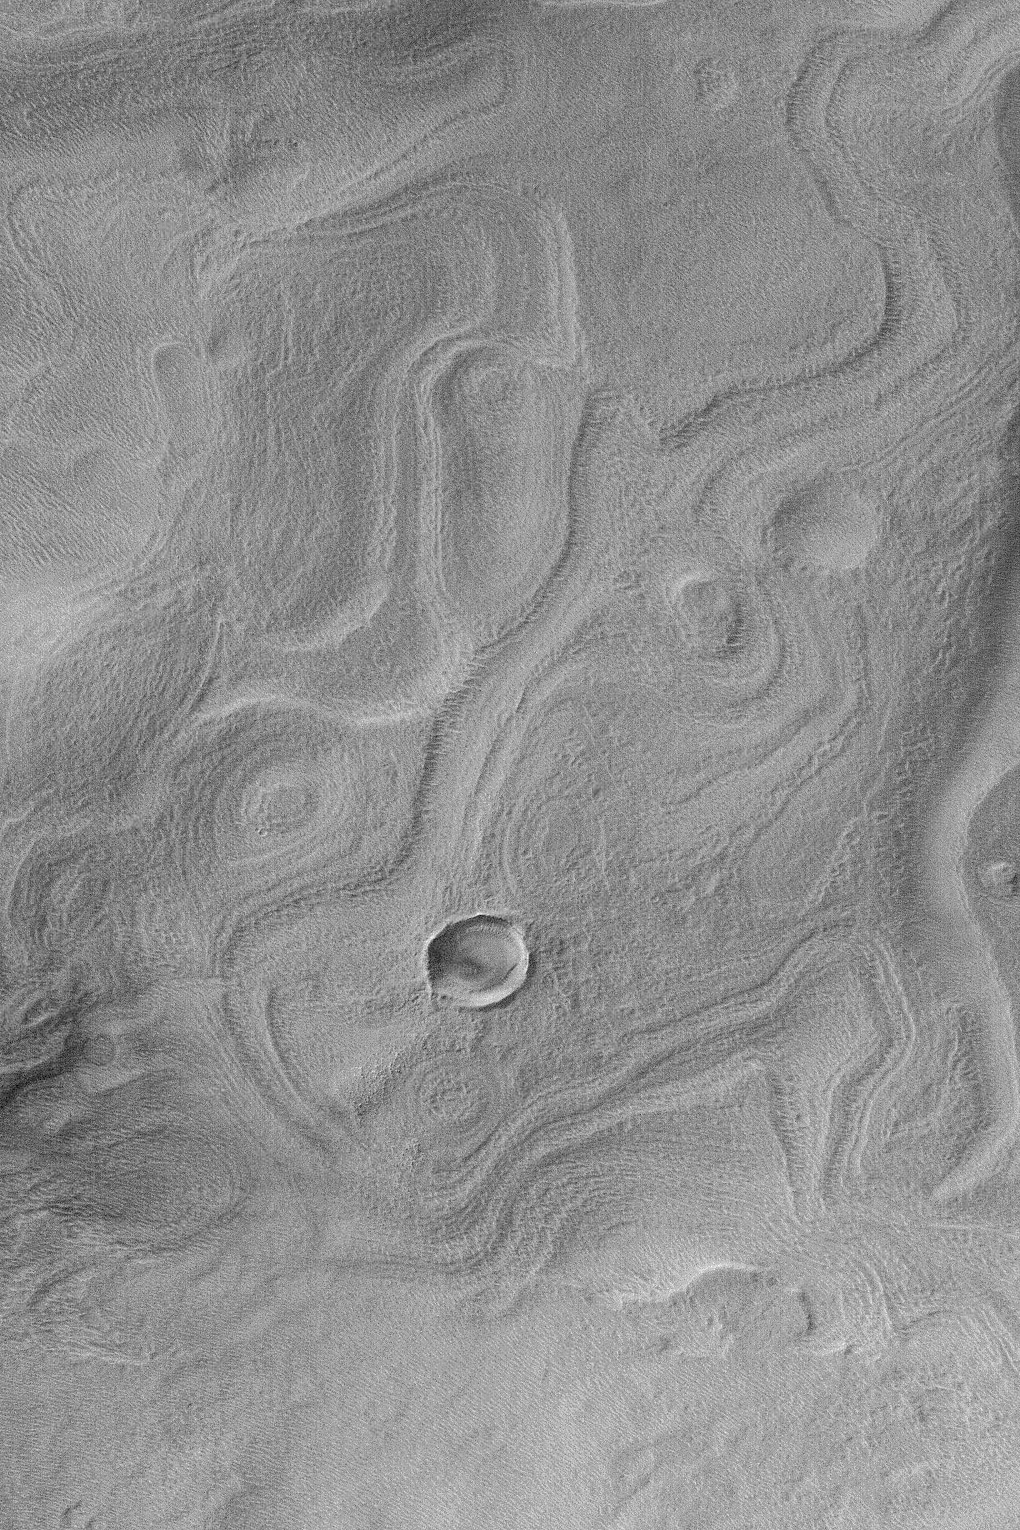

Banded Terrain in East Hellas

MGS MOC Release No. MOC2-460, 22 August 2003

This Mars Global Surveyor (MGS) Mars Orbiter Camera (MOC) narrow angle camera image shows banded terrain in easternmost Hellas Planitia, between the distal ends of Dao and Harmakhis valleys. These bands probably indicate the location of eroded, layered bedrock that has been covered by a mantling deposit that, itself, became eroded to form the very small pits and bumps that pervade the region. This picture is located near 41.1°S, 275.0°W. Sunlight illuminates the scene from the left/upper left.

Credit: NASA/JPL/Malin Space Science Systems